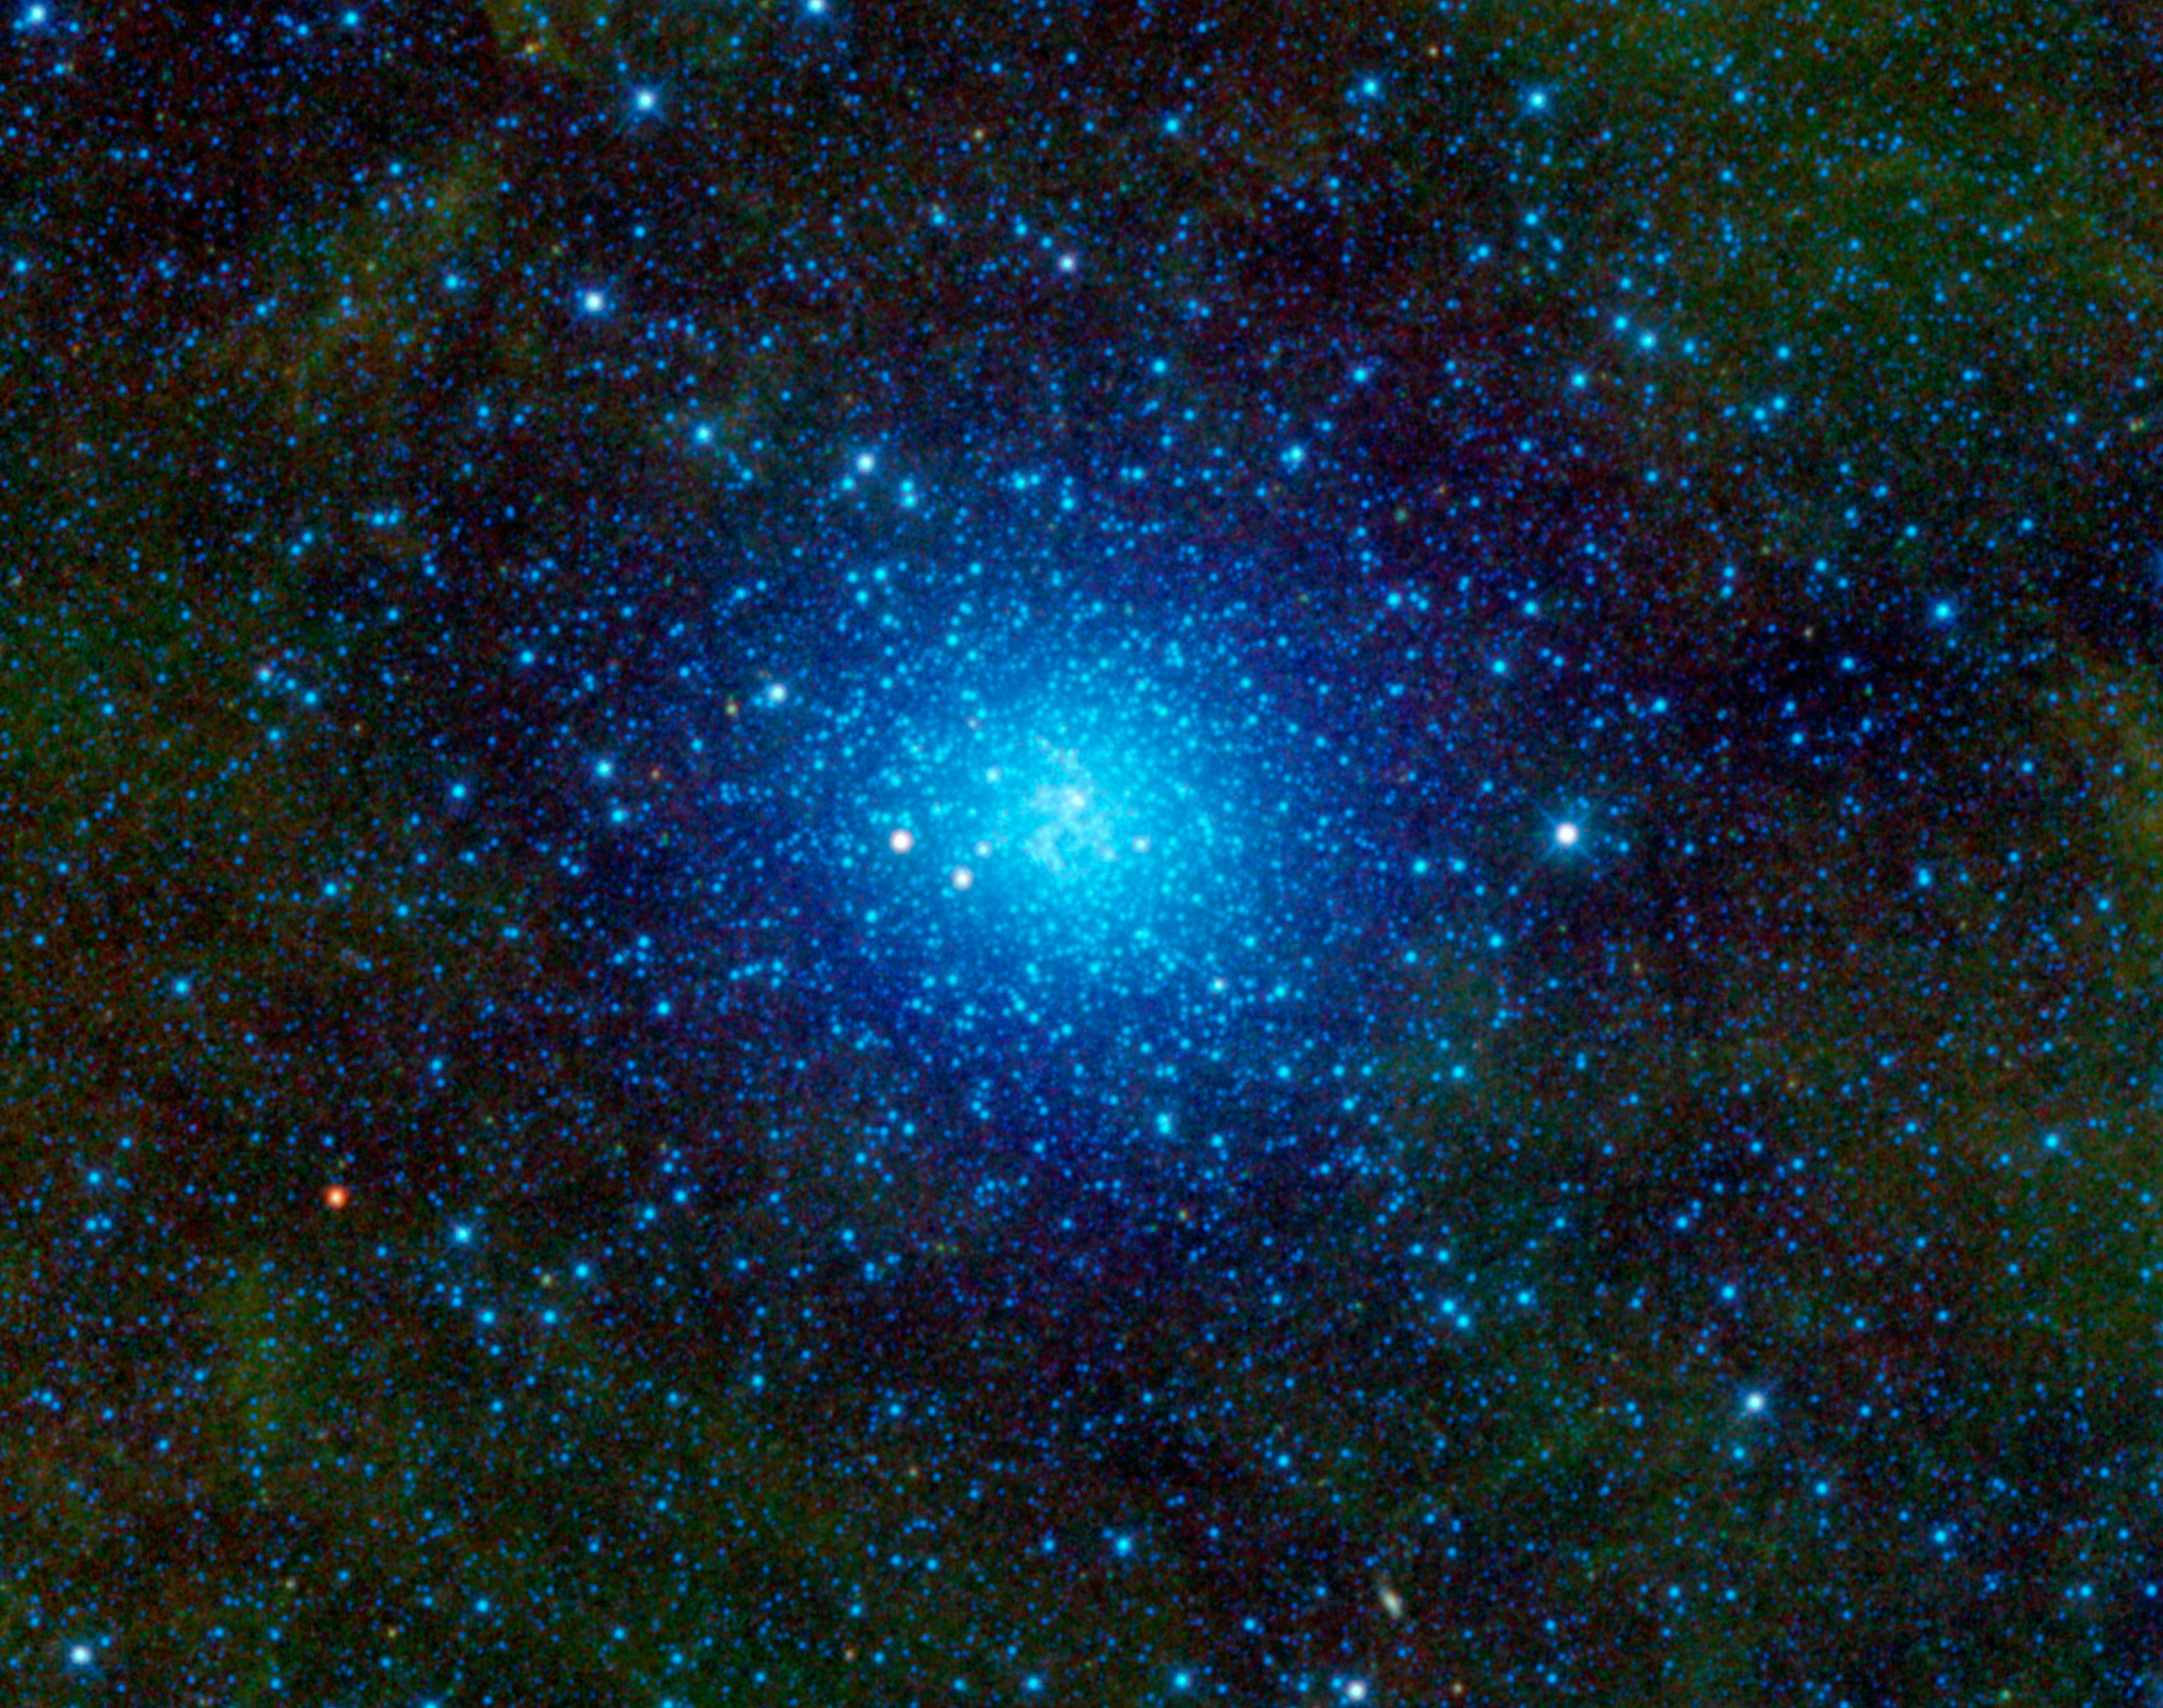

Omega Centauri

NASA’s Wide-field Infrared Survey Explorer, or WISE, has captured a favorite observing target of amateur astronomers — Omega Centauri. Also known as NGC 5139, this celestial cluster of stars can be found in the constellation Centaurus and can be seen by the naked eye to observers at low northern latitudes and in the southern hemisphere. Omega Centauri contains approximately 10 million stars and is about 16,000 light-years away. This image spans an area on the sky equivalent to a grid of about 3 by 2 full moons.

The ancient astronomer Ptolemy thought Omega Centauri was a star, and Edmond Halley identified it as a nebula in 1677. In the 1830s, John Herschel identified it as a globular star cluster orbiting our Milky Way galaxy. A globular cluster is a spherical group of stars that are bound together by gravity.

Omega Centauri has always been the black sheep of globular clusters, since it has several characteristics that mark it as different from the typical globular cluster. For example, Omega Centauri is ten times more massive than other globular clusters. It also includes stars of a variety of ages, whereas other globular clusters contain stars from only one generation.

Recent research based on observations using NASA’s Hubble Space Telescope and the Gemini Observatory indicates that there is a black hole at its center. This suggests that Omega Centauri may actually be a dwarf galaxy that has been stripped of its outer stars and not a globular cluster after all.

All four infrared detectors aboard WISE were used to create this mosaic image of Omega Centauri. The colors blue and cyan represent light emitted from stars at wavelengths of 3.4 and 4.6 microns. The green halo surrounding the center represents light at 12 microns, emitted by warm dust.

Credit: NASA/JPL-Caltech/UCLA